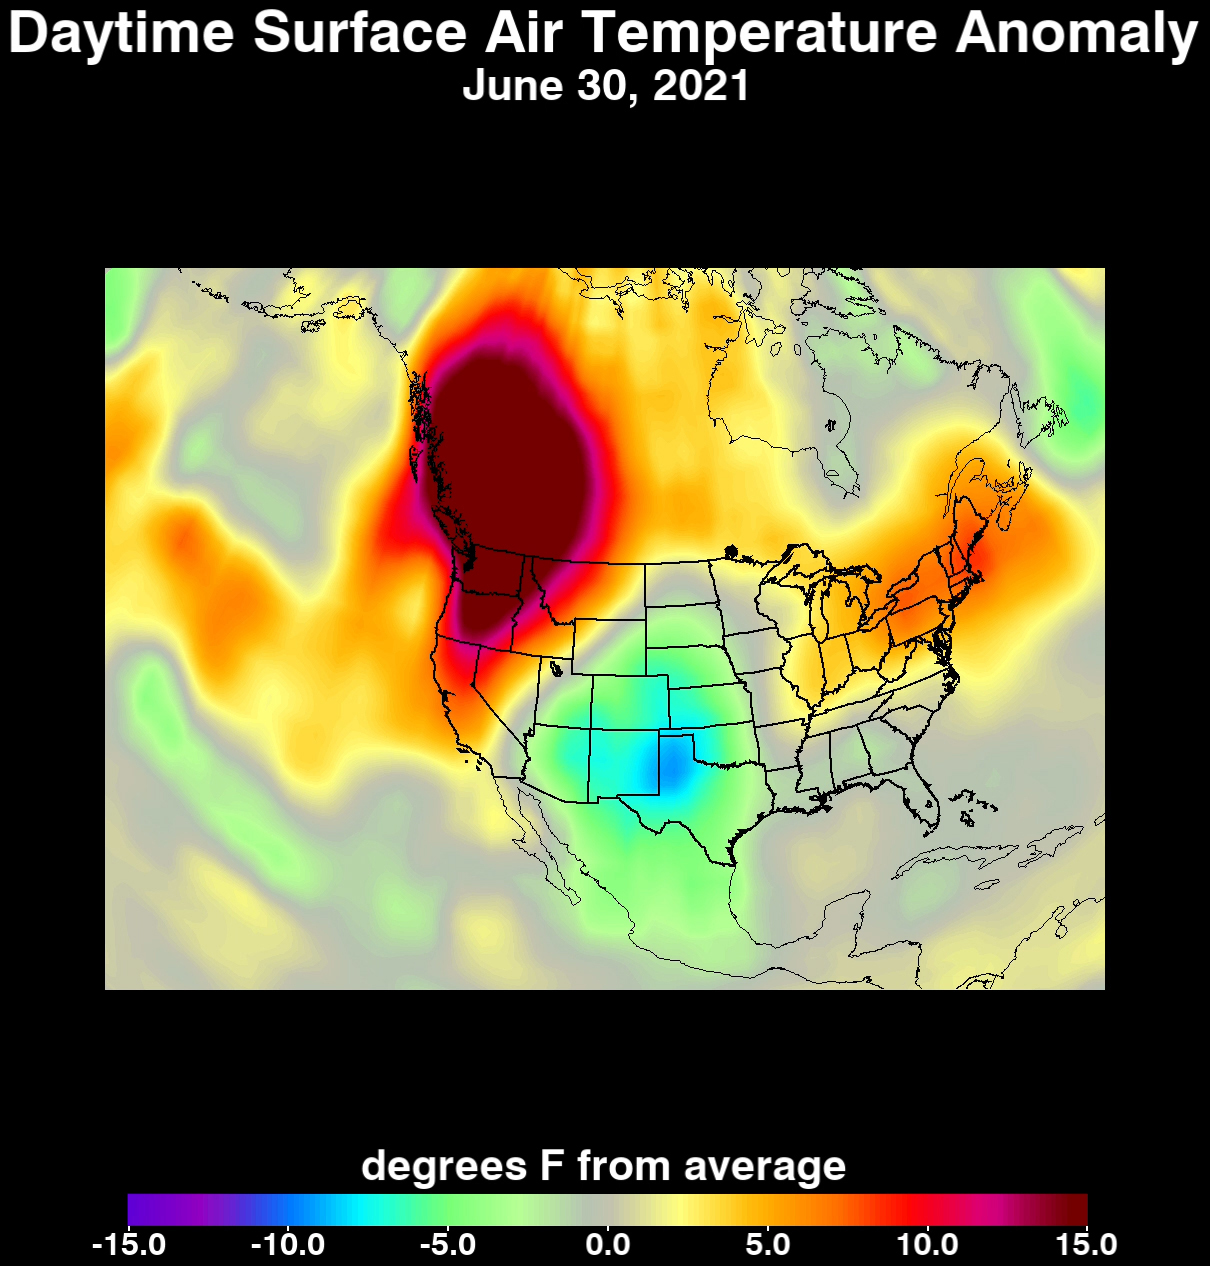

Heat Wave Surface Temperature

An unprecedented heat wave that started around June 26, 2021, smashed numerous all-time temperature records in the Pacific Northwest and western Canada. NASA’s Atmospheric Infrared Sounder (AIRS), aboard the Aqua satellite, captured the progression of this slow-moving heat dome across the region from June 21 to 30. This animation of AIRS data shows surface air temperature anomalies, or values above or below long-term averages. Surface air temperature is something that people directly feel when they are outside. Some of the temperature anomalies were greater than 20 degrees Fahrenheit above the long-term average.

On June 28, Quillayute, Washington, set an all-time high temperature record of 110 degrees Fahrenheit (43 degrees Celsius), shattering the old record of 99 degrees Fahrenheit (37 degrees Celsius). In British Columbia, the village of Lytton set a new all-time record for Canada at 119 degrees Fahrenheit (48 degrees Celsius) on June 29, only to break it the next day with a reading of 121 degrees Fahrenheit (49 degrees Celsius).

The AIRS instrument recorded similar temperature anomalies at an altitude of about 10,000 feet (3,000 meters), showing that the extreme heat also affected mountainous regions. And temperature anomalies at roughly 18,000 feet (5,500 meters) demonstrated that the heat dome extended high into Earth’s troposphere, creating the conditions for intense heat at the planet’s surface that are normally found further south.

AIRS, in conjunction with the Advanced Microwave Sounding Unit (AMSU), senses emitted infrared and microwave radiation from Earth to provide a three-dimensional look at the planet’s weather and climate. Working in tandem, the two instruments make simultaneous observations down to Earth’s surface. With more than 2,000 channels sensing different regions of the atmosphere, the system creates a global, three-dimensional map of atmospheric temperature and humidity, cloud amounts and heights, greenhouse gas concentrations, and many other atmospheric phenomena. Launched into Earth orbit in 2002, the AIRS and AMSU instruments fly aboard NASA’s Aqua spacecraft and are managed by NASA’s Jet Propulsion Laboratory in Southern California, under contract to NASA. JPL is a division of Caltech.

Credit: NASA/JPL-Caltech